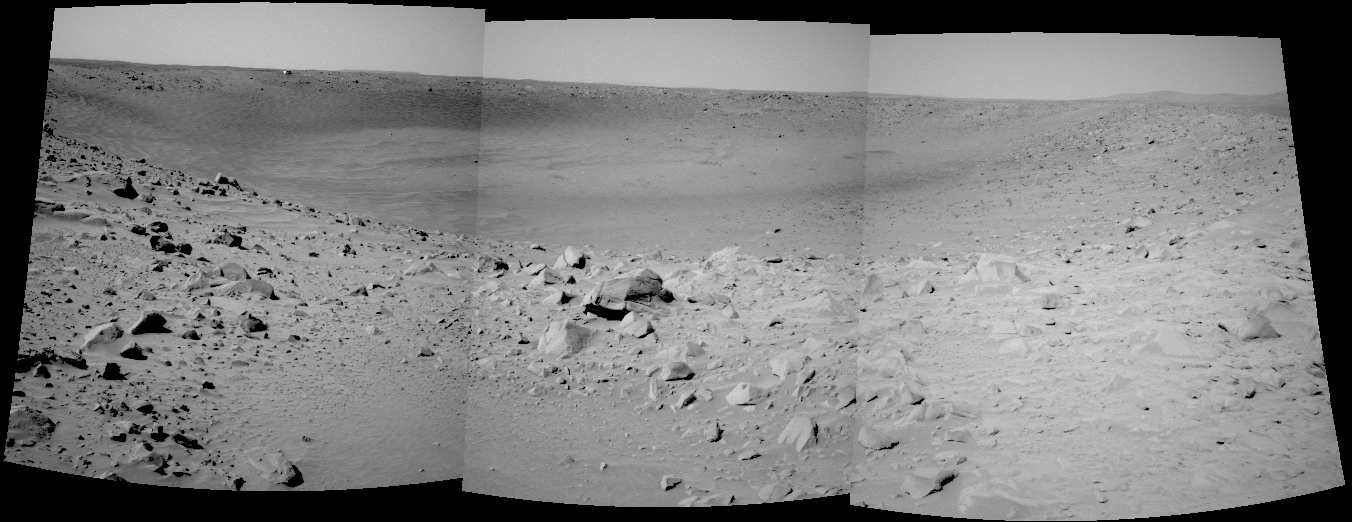

At the Rim, Looking In

The Mars Exploration Rover Spirit took this navigation camera mosaic of the crater called “Bonneville” after driving approximately 13 meters (42.7 feet) to get a better vantage point. Spirit’s current position is close enough to the edge to see the interior of the crater, but high enough and far enough back to get a view of all of the walls. Because scientists and rover controllers are so pleased with this location, they will stay here for at least two more martian days, or sols, to take high resolution panoramic camera images of “Bonneville” in its entirety. Just above the far crater rim, on the left side, is the rover’s heatshield, which is visible as a tiny reflective speck.

Credit: NASA/JPL